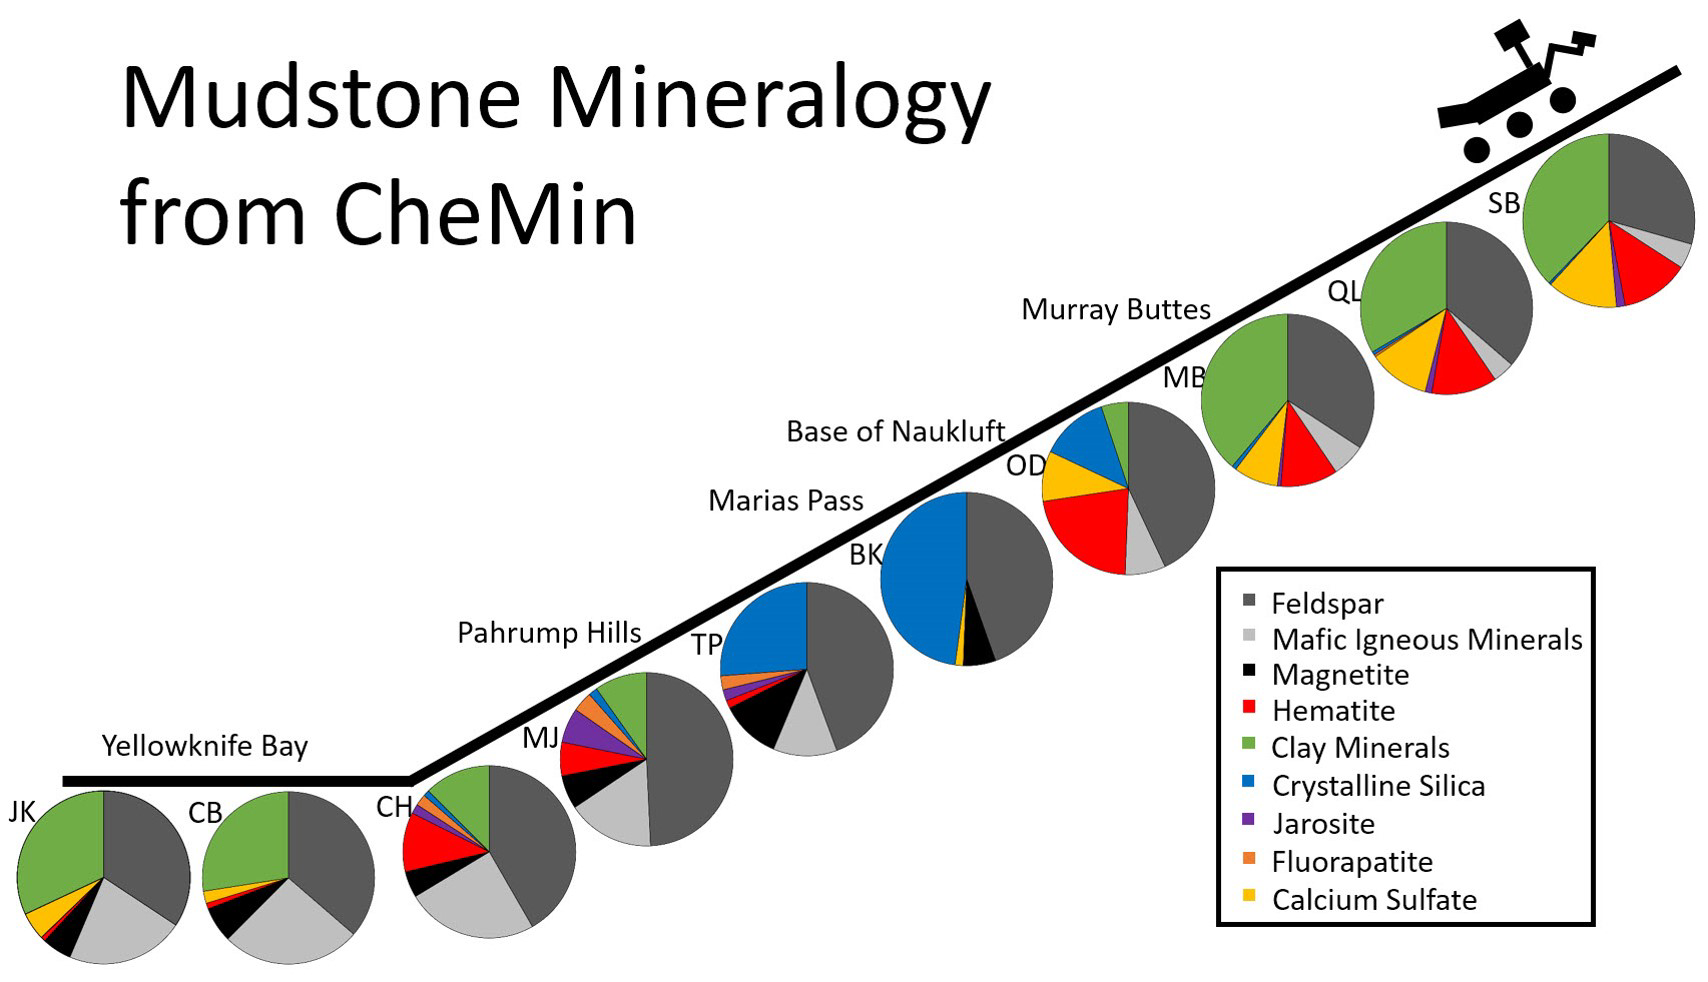

Mudstone Mineralogy from Curiosity’s CheMin, 2013 to 2016

This series of pie charts shows similarities and differences in the mineral compositions of mudstones at 10 sites where NASA’s Curiosity Mars rover collected rock-powder samples and analyzed them with the rover’s Chemistry and Mineralogy (CheMin) instrument.

The charts are arrayed in chronological order, with an indication of relative elevation as the rover first sampled two sites on the floor of Gale Crater in 2013 and later began climbing the crater’s central mound, Mount Sharp. The pie chart farthest to the right and uphill shows composition at the “Sebina” target, sampled in October 2016. Five non-mudstone rock targets that the rover drilled and analyzed within this time frame are not included.

The mineralogical variations in these mudstones may be due to differences in any or all of these factors: the source materials deposited by water that entered lakes, the processes of sedimentation and rock forming, and how the rocks were later altered.

One trend that stands out is that the mineral jarosite — shown in purple — was more prominent in the “Pahrump Hills” area of lower Mount Sharp than at sites examined either earlier or later. Jarosite is an indicator of acidic water. Mudstone layers uphill from Pahrump Hills have barely detectable amounts of jarosite, indicating a shift away from acidic conditions in these overlying — thus younger — layers. Clay minerals, shown as green, declined in abundance at sites midway through this series, then came back as the rover climbed higher.

Each drilled-and-analyzed target is identified with a two-letter abbreviation: JK for “John Klein,” CB for “Cumberland.” CH for “Confidence Hills,” MJ for “Mojave,” TP for “Telegraph Peak,” BK for “Buckskin,” OD for “Oudam,” MB for “Marimba,” QL for “Quela,” and SB for Sebina. For locations and photos of these drilling sites, see PIA21254.

Presented at the 2016 AGU Fall Meeting on Dec. 13. in San Francisco, CA.

NASA’s Jet Propulsion Laboratory, a division of Caltech in Pasadena, California, manages the Mars Science Laboratory Project for NASA’s Science Mission Directorate, Washington.

Credit: NASA/JPL-Caltech